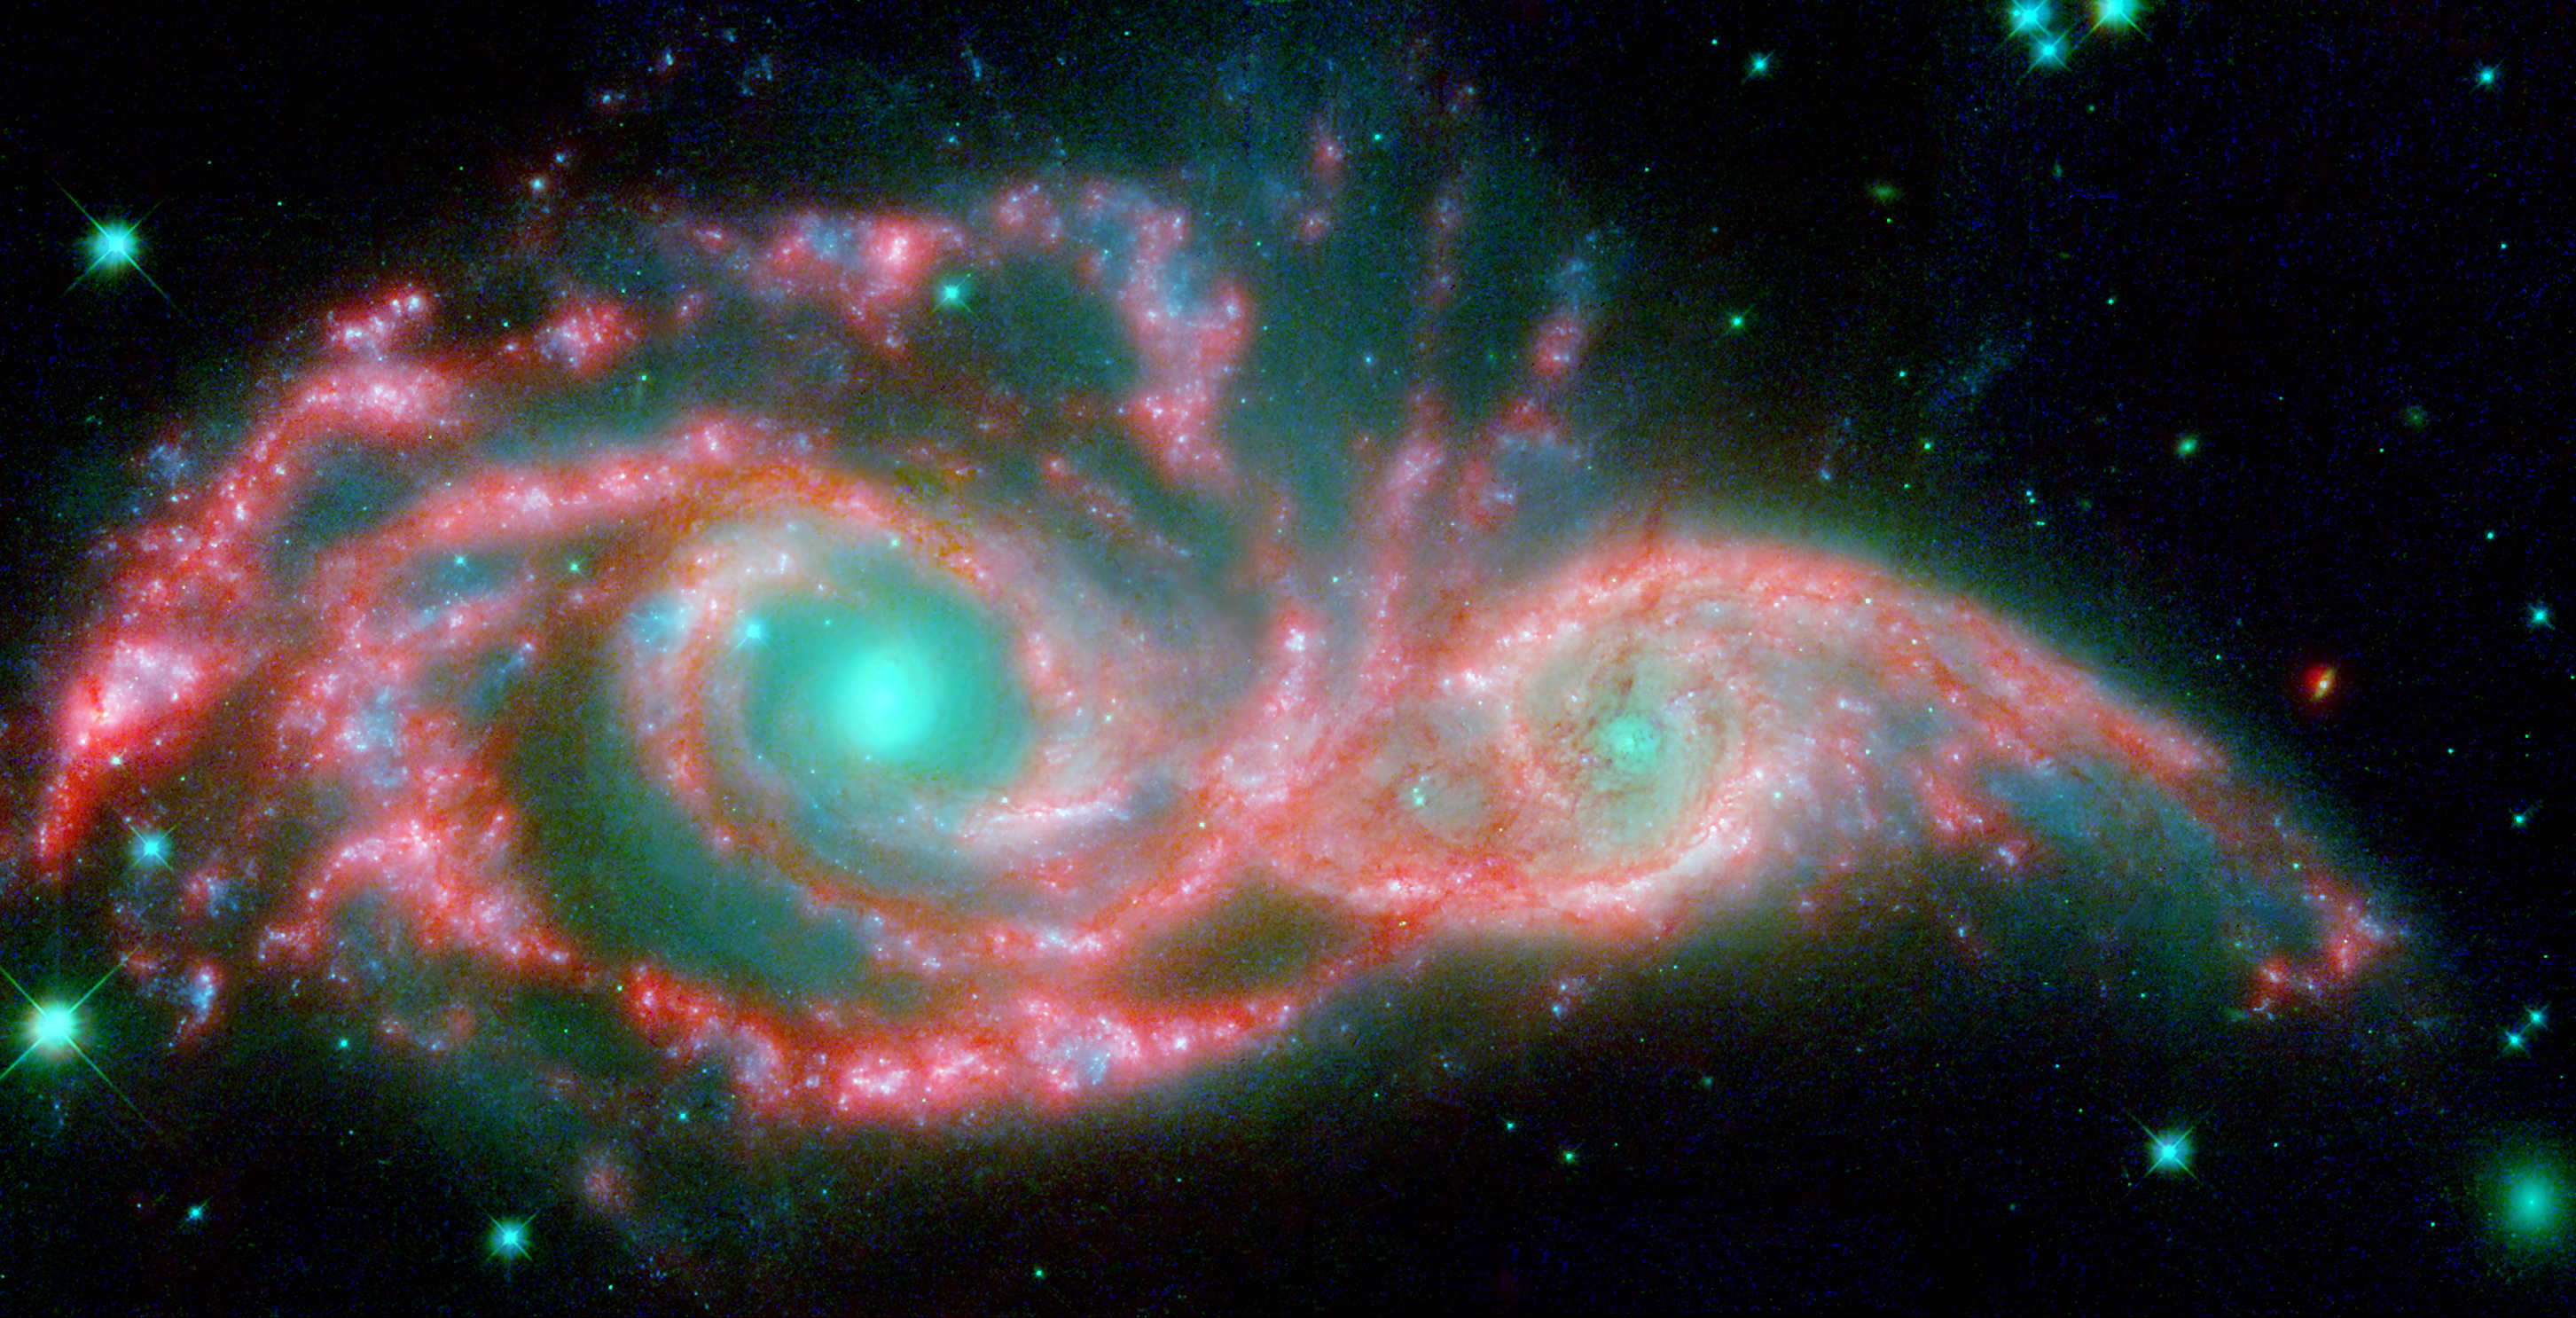

Eyes in the Sky

These shape-shifting galaxies have taken on the form of a giant mask. The icy blue eyes are actually the cores of two merging galaxies, called NGC 2207 and IC 2163, and the mask is their spiral arms. The false-colored image consists of infrared data from NASA’s Spitzer Space Telescope (red) and visible data from NASA’s Hubble Space Telescope (blue/green).

NGC 2207 and IC 2163 met and began a sort of gravitational tango about 40 million years ago. The two galaxies are tugging at each other, stimulating new stars to form. Eventually, this cosmic ball will come to an end, when the galaxies meld into one. The dancing duo is located 140 million light-years away in the Canis Major constellation.

The infrared data from Spitzer highlight the galaxies’ dusty regions, while the visible data from Hubble indicates starlight. In the Hubble-only image (not pictured here), the dusty regions appear as dark lanes.

The Hubble data correspond to light with wavelengths of .44 and .55 microns (blue and green, respectively). The Spitzer data represent light of 8 microns.

Credit: NASA/JPL-Caltech/STScI/Vassar